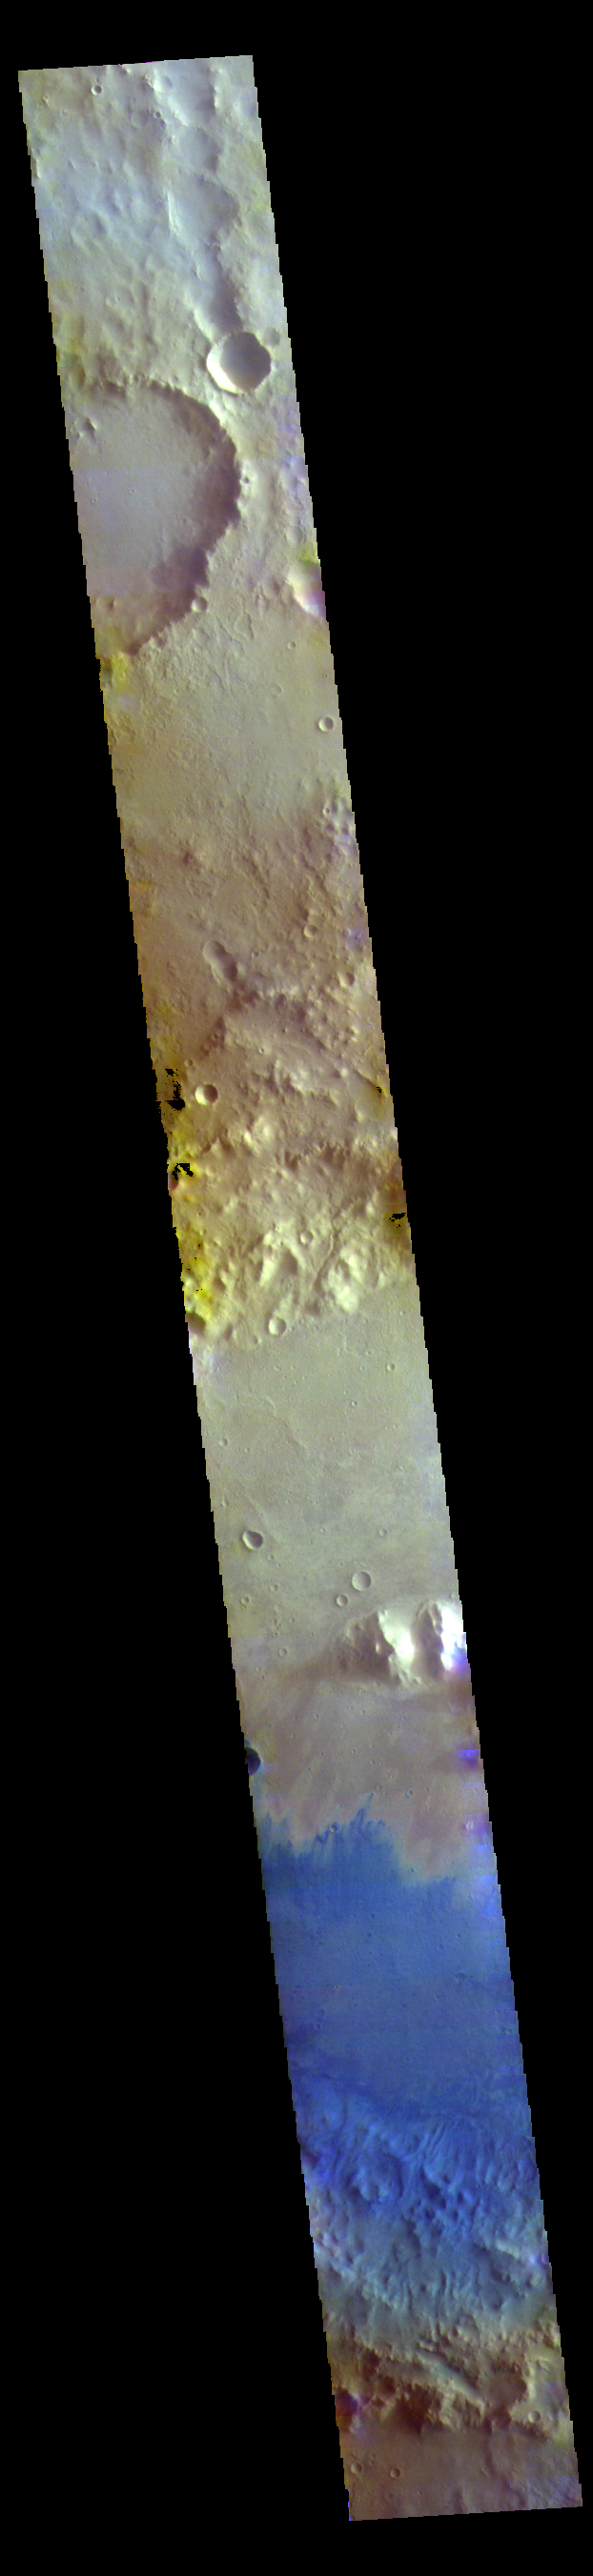

Marth Crater – False Color

This false color image shows part of the floor of Marth Crater. Dark blue tones typically indicate basaltic sands. Wind action is blowing the sand and dust to the southern side of the crater floor. Marth Crater is located in Arabia Terra.

The THEMIS VIS camera contains 5 filters. The data from different filters can be combined in multiple ways to create a false color image. These false color images may reveal subtle variations of the surface not easily identified in a single band image.

Credit: NASA/JPL-Caltech/ASU